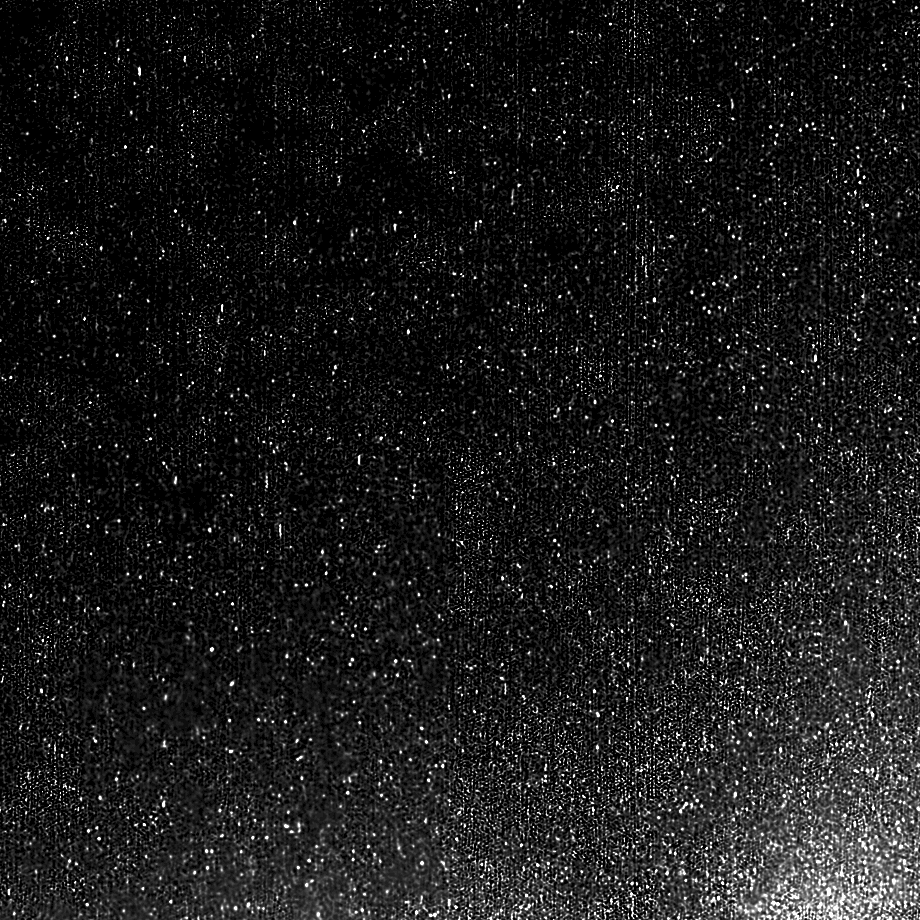

Cometary Flurries

This zoomed-in image from the High-Resolution Instrument on NASA’s EPOXI mission spacecraft shows the particles swirling in a “snow storm” around the nucleus of comet Hartley 2.

Scientists estimate the size of the largest particles ranges from a golf ball to a basketball. They have determined these are icy particles rather than dust. The particles are believed to be very porous and fluffy.

The sun is illuminating the nucleus from the right. This image was obtained on Nov. 4, 2010, the day the EPOXI mission spacecraft made its closest approach to the comet.

NASA’s Jet Propulsion Laboratory, Pasadena, Calif., manages the EPOXI mission for NASA’s Science Mission Directorate, Washington. The University of Maryland, College Park, is home to the mission’s principal investigator, Michael A’Hearn. The spacecraft was built for NASA by Ball Aerospace & Technologies Corp., Boulder, Colo.

Credit: NASA/JPL-Caltech/UMD